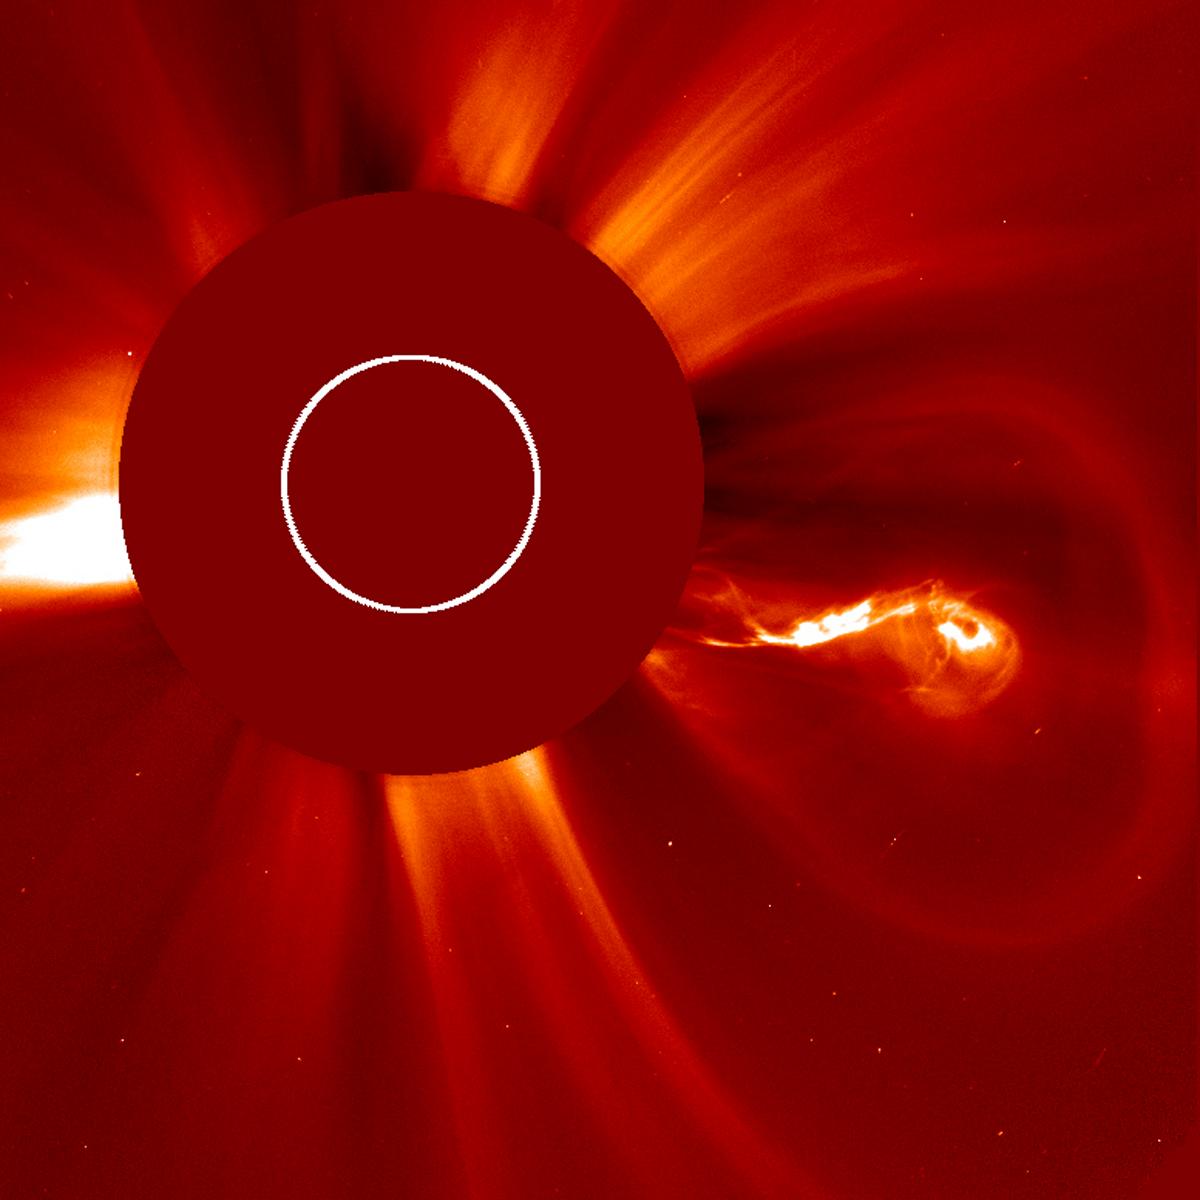

Unique Blasting

The Sun blasted out five coronal mass ejections (CMEs) over about two days (Feb. 26-28, 2013) and each one had quite a different shape and structure, seen here in a video bit.ly/Za8Aso. The most interesting one (seen above) blew out to the right with a bright, elongated center, likely part of a solar filament, that maintained its curly-Q shape as it expanded out of view. The images were taken by SOHO LASCO C2 coronagraph. The Sun is represented by the white circle and the red disk blocks out the Sun and part of the corona.

Credit: NASA/Goddard/SOHO